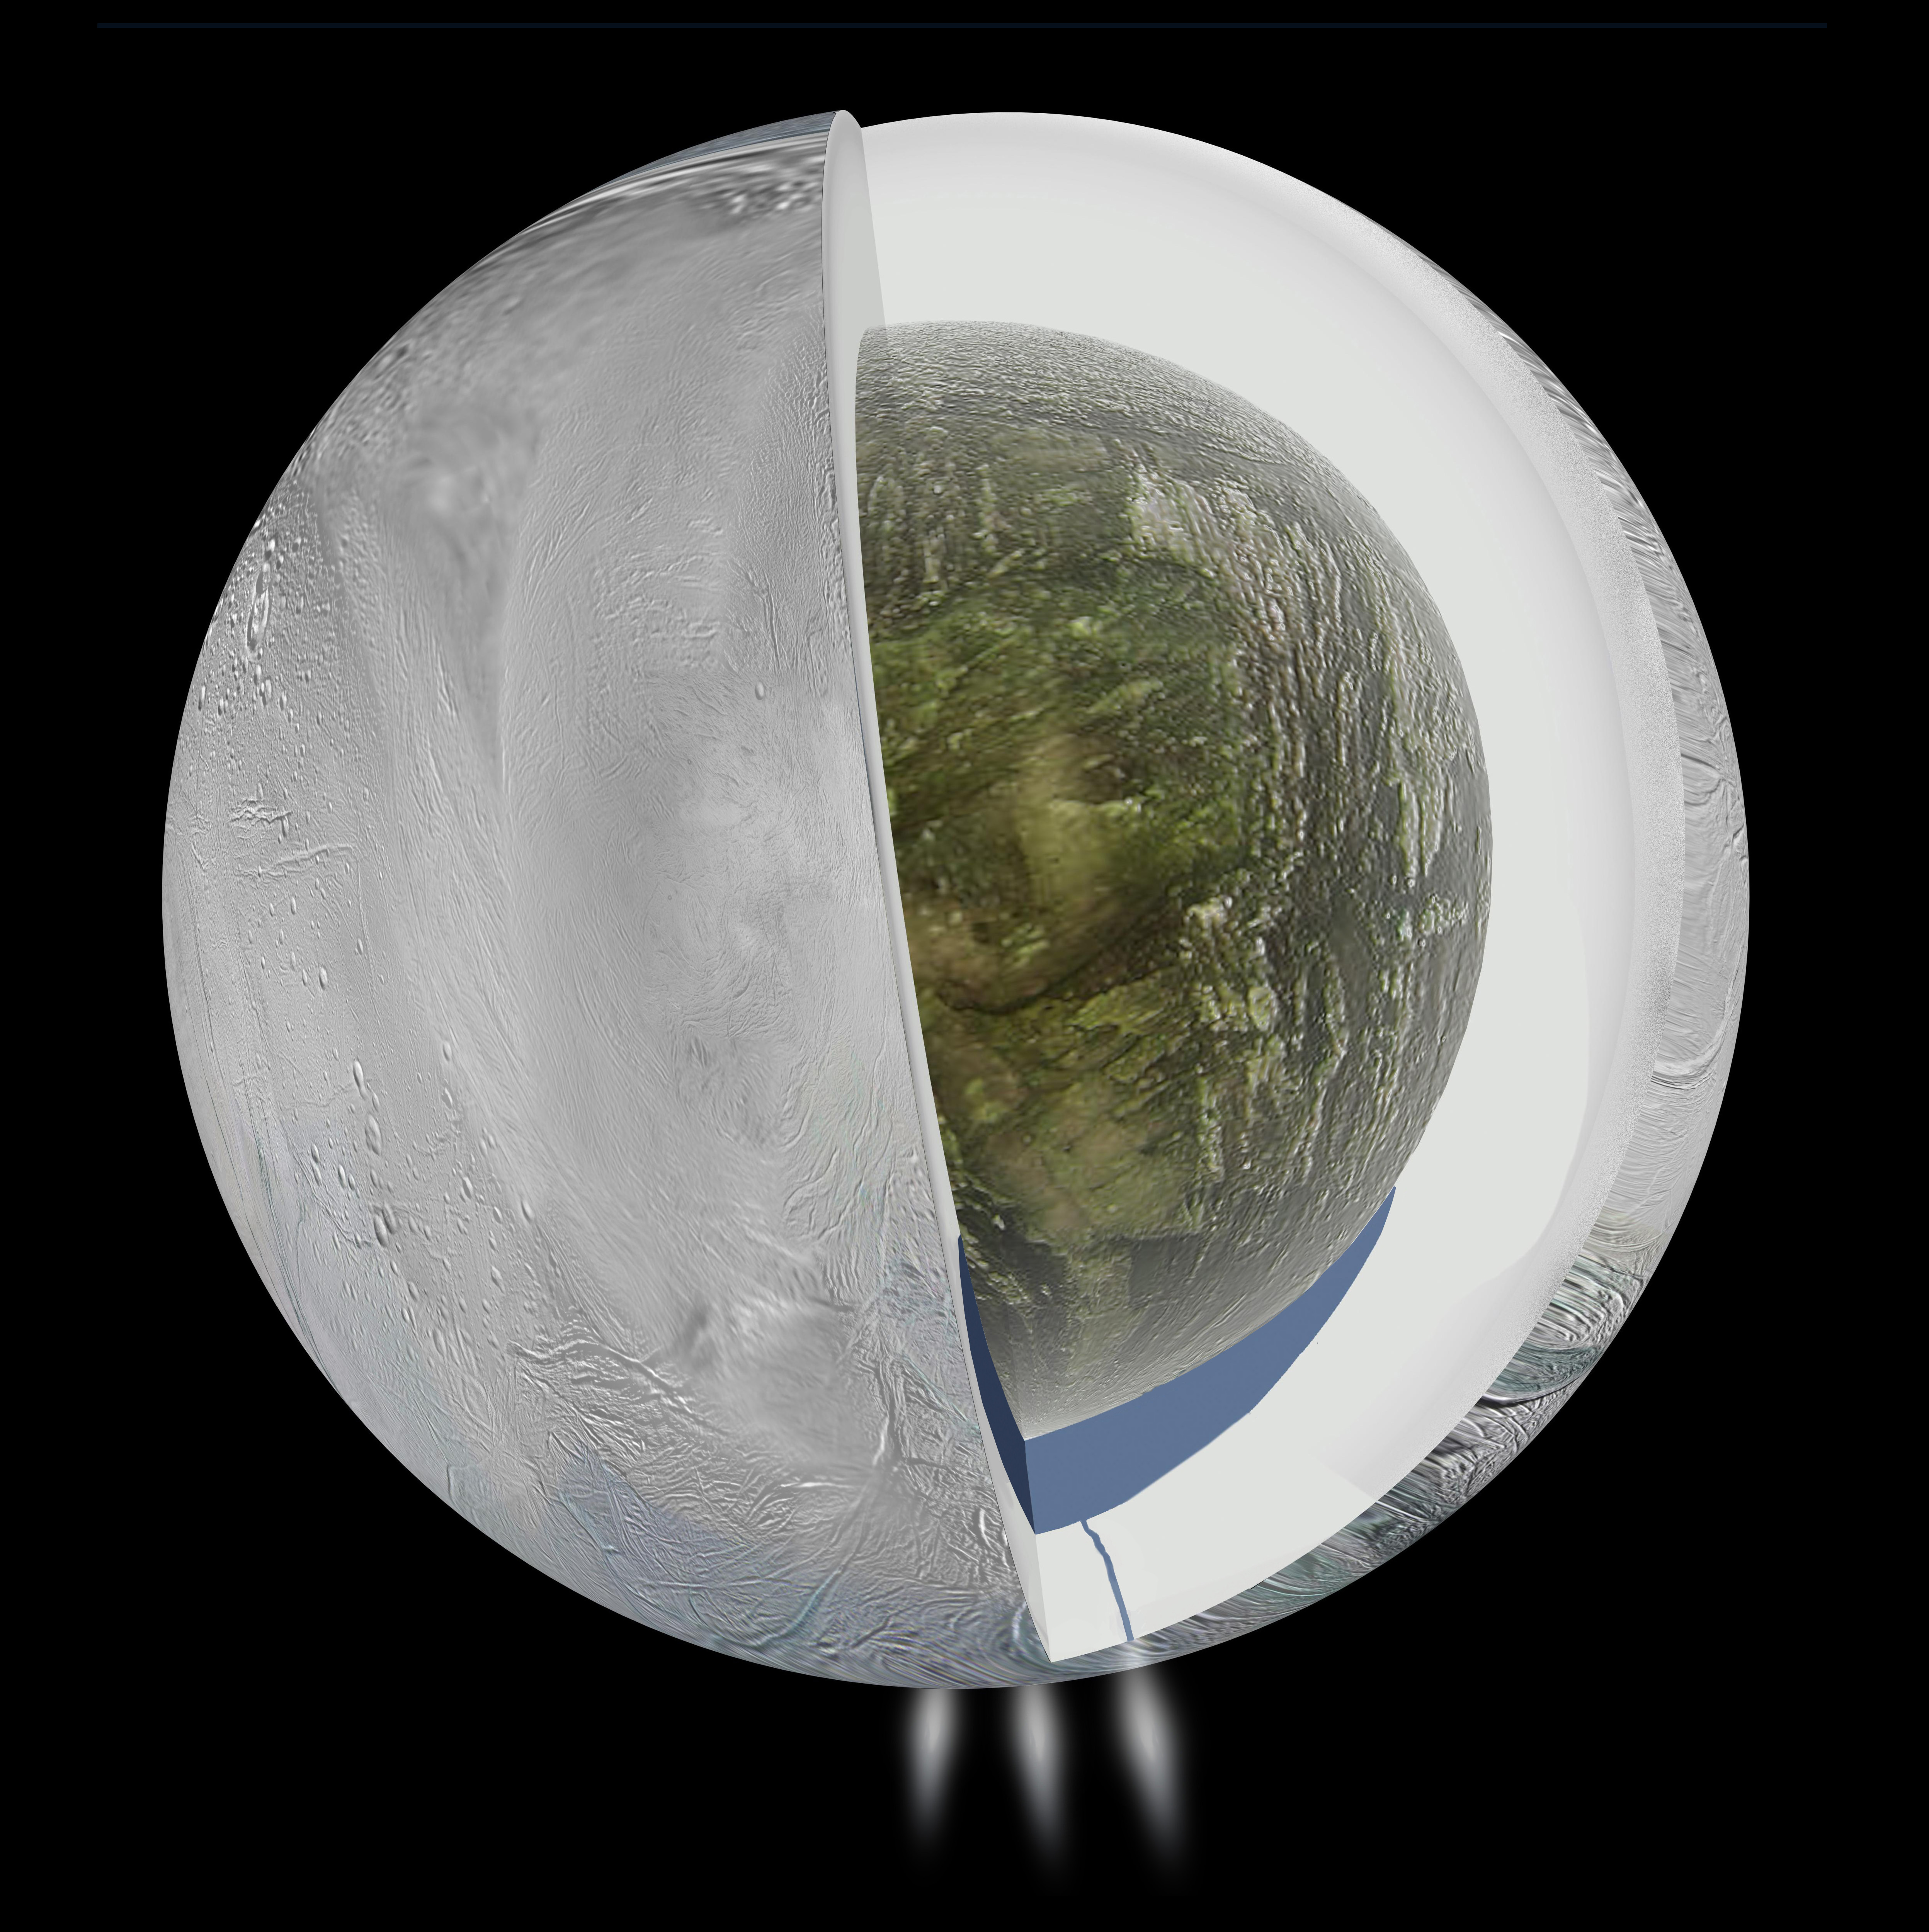

Ocean Inside Saturn’s Moon Enceladus

This diagram illustrates the possible interior of Saturn’s moon Enceladus based on a gravity investigation by NASA’s Cassini spacecraft and NASA’s Deep Space Network, reported in April 2014. The gravity measurements suggest an ice outer shell and a low density, rocky core with a regional water ocean sandwiched in between at high southern latitudes.

Views from Cassini’s imaging science subsystem were used to depict the surface geology of Enceladus and the plume of water jets gushing from fractures near the moon’s south pole.

Enceladus is 313 miles (504 kilometers) in diameter.

The Cassini-Huygens mission is a cooperative project of NASA, the European Space Agency and the Italian Space Agency. NASA’s Jet Propulsion Laboratory, a division of the California Institute of Technology in Pasadena, manages the mission for NASA’s Science Mission Directorate, Washington.

Credit: NASA/JPL-Caltech